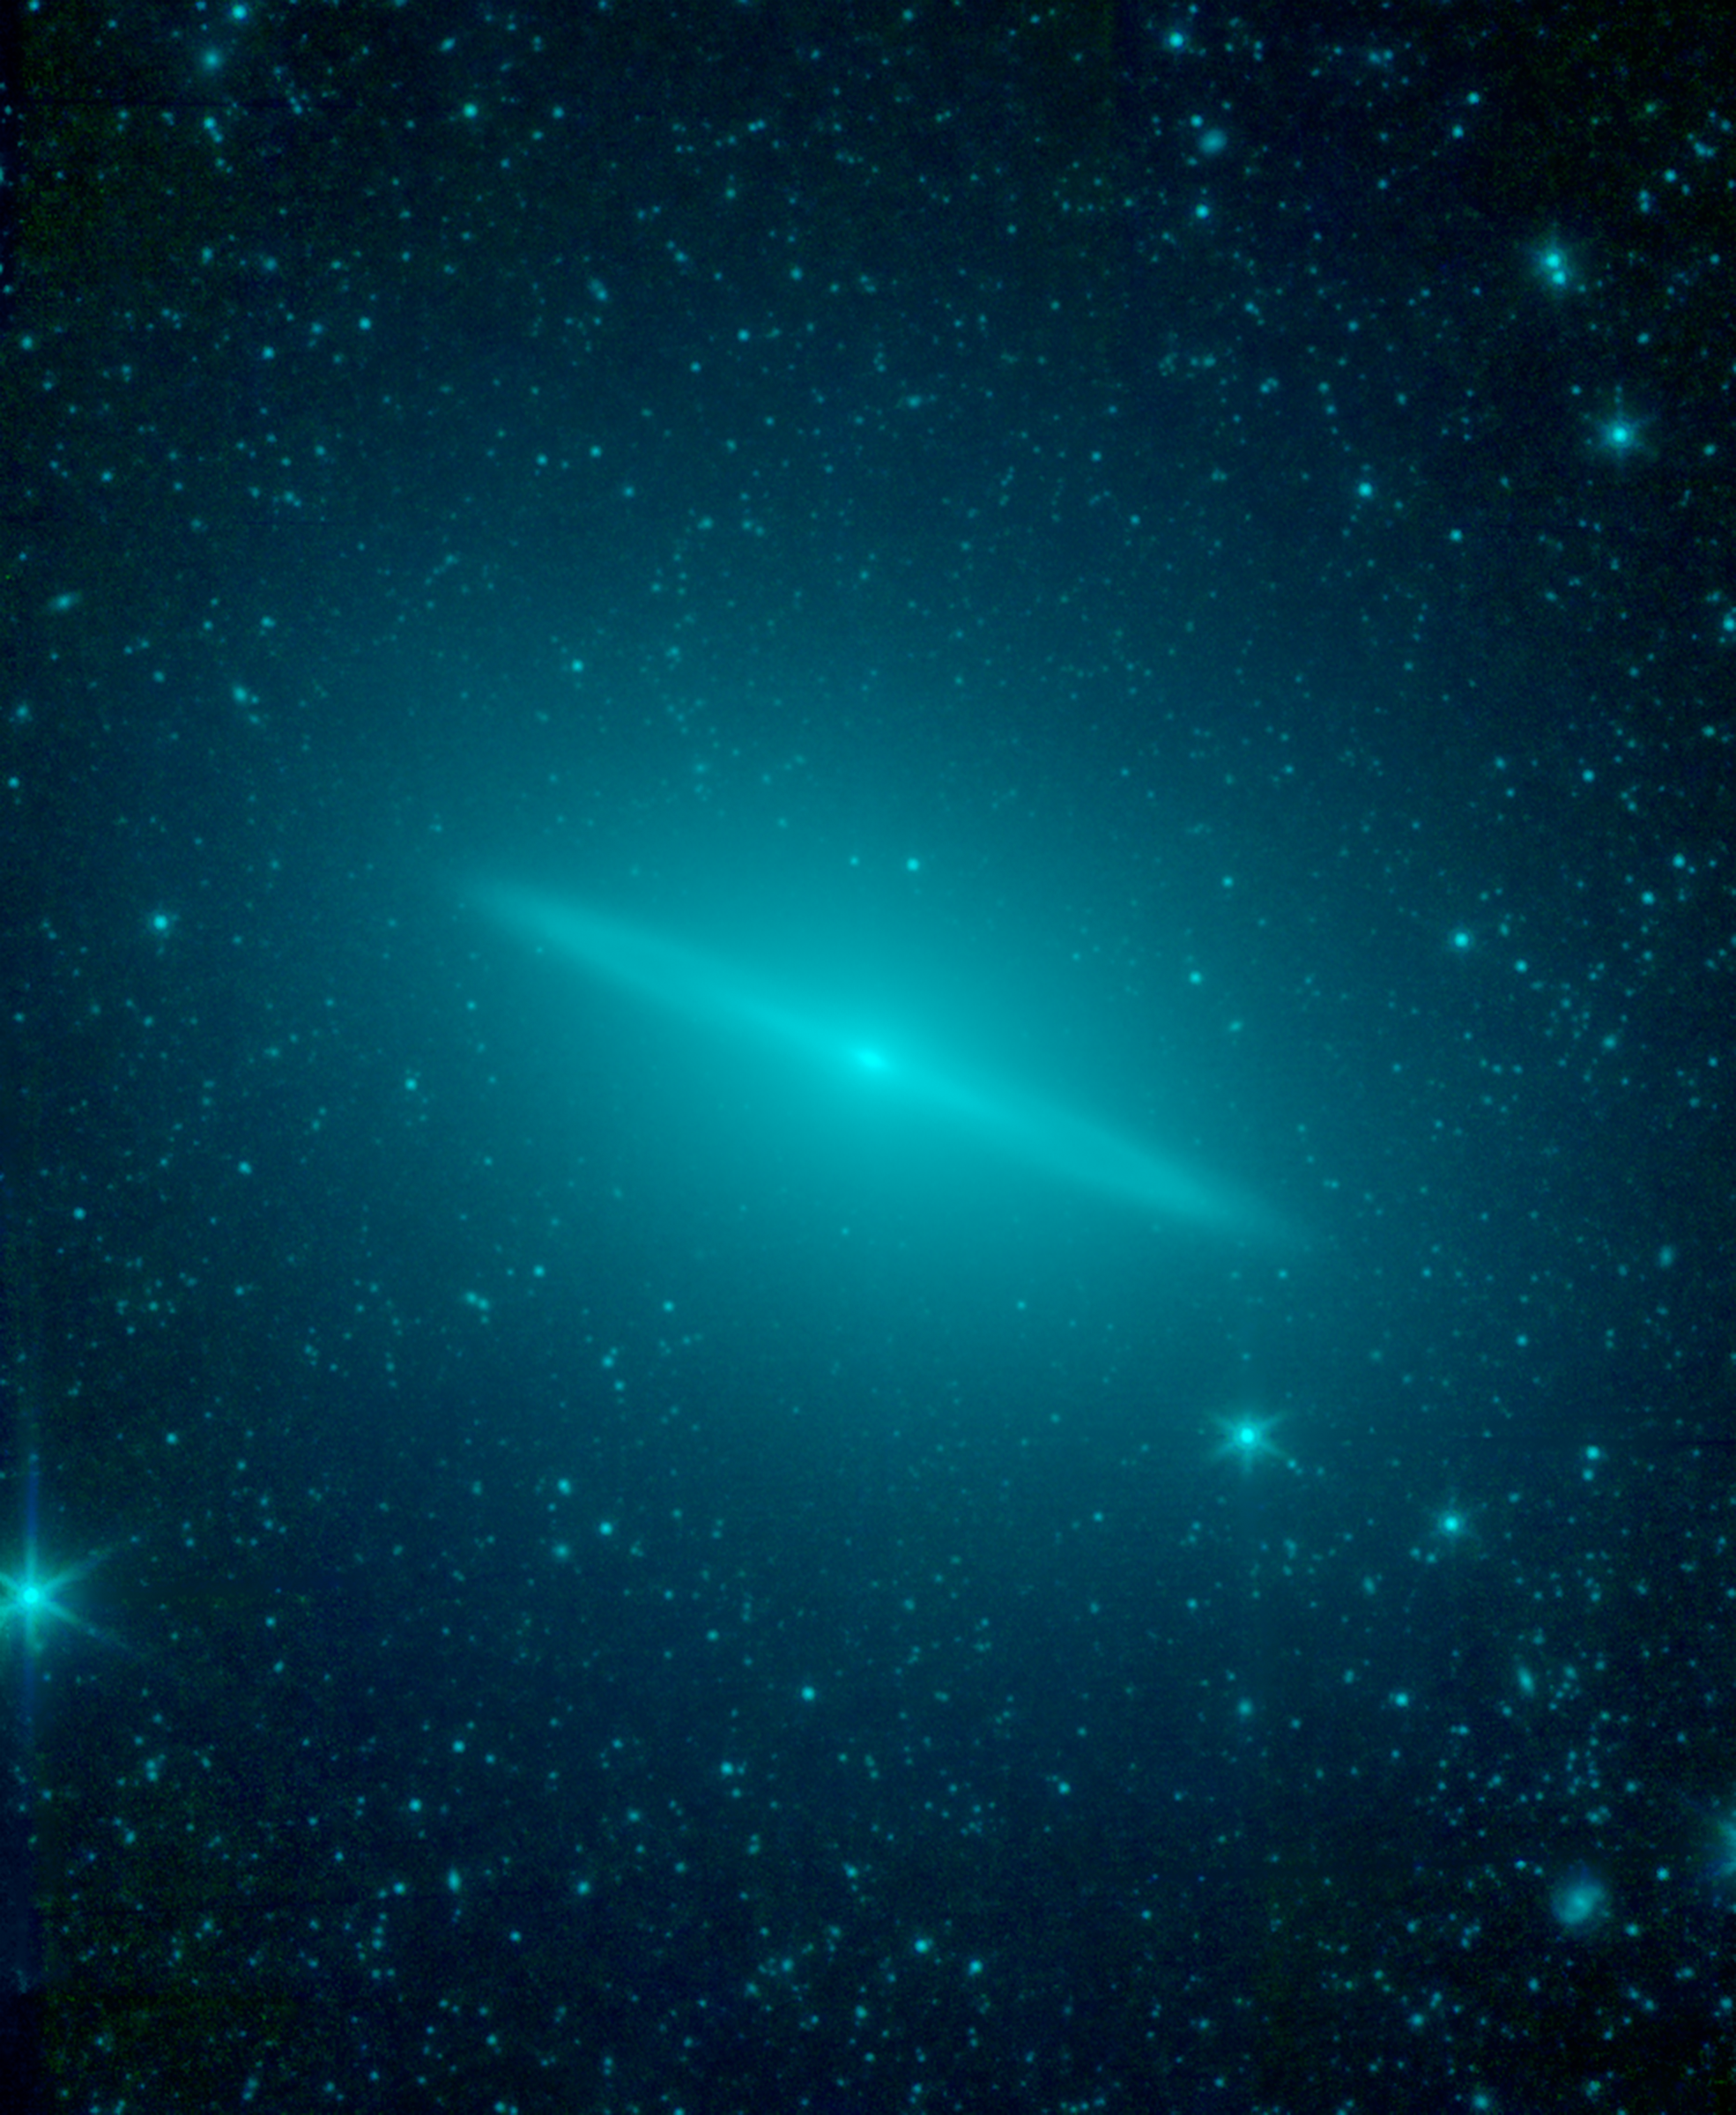

Sombrero Galaxy Not So Flat After All

New observations from NASA's Spitzer Space Telescope reveal the Sombrero galaxy is not simply a regular flat disk galaxy of stars as previously believed, but a more round elliptical galaxy with a flat disk tucked inside. Spitzer's infrared vision allowed astronomers to sample the entire population of the galaxy's stars, as seen in this view in which starlight appears blue-green. The elliptical galaxy is so large that is spills beyond the edges of Spitzer's view.

Within the elliptical is a flat disk galaxy. The disk itself shows hints of an inner, bright disk separated by a slight gap from an outer ring. The disk galaxy falls well within the bounds of the outer elliptical.

In previous images taken by visible telescopes, the galaxy's flat disk is the most prominent feature. The overall appearance resembles a wide-brimmed hat, or sombrero, hence the galaxy's name. Visible-light views missed the elliptical, or more round, nature of the galaxy, because the old stars dominating the elliptical structure are very dim when viewed at visible-light wavelengths. These same stars stood out when viewed in infrared light by Spitzer, allowing astronomers to re-classify the galaxy as an elliptical with a disk inside.

Infrared light of 3.5 and 4.6 microns is color-coded blue-green in this view.

Credit: NASA/JPL-Caltech